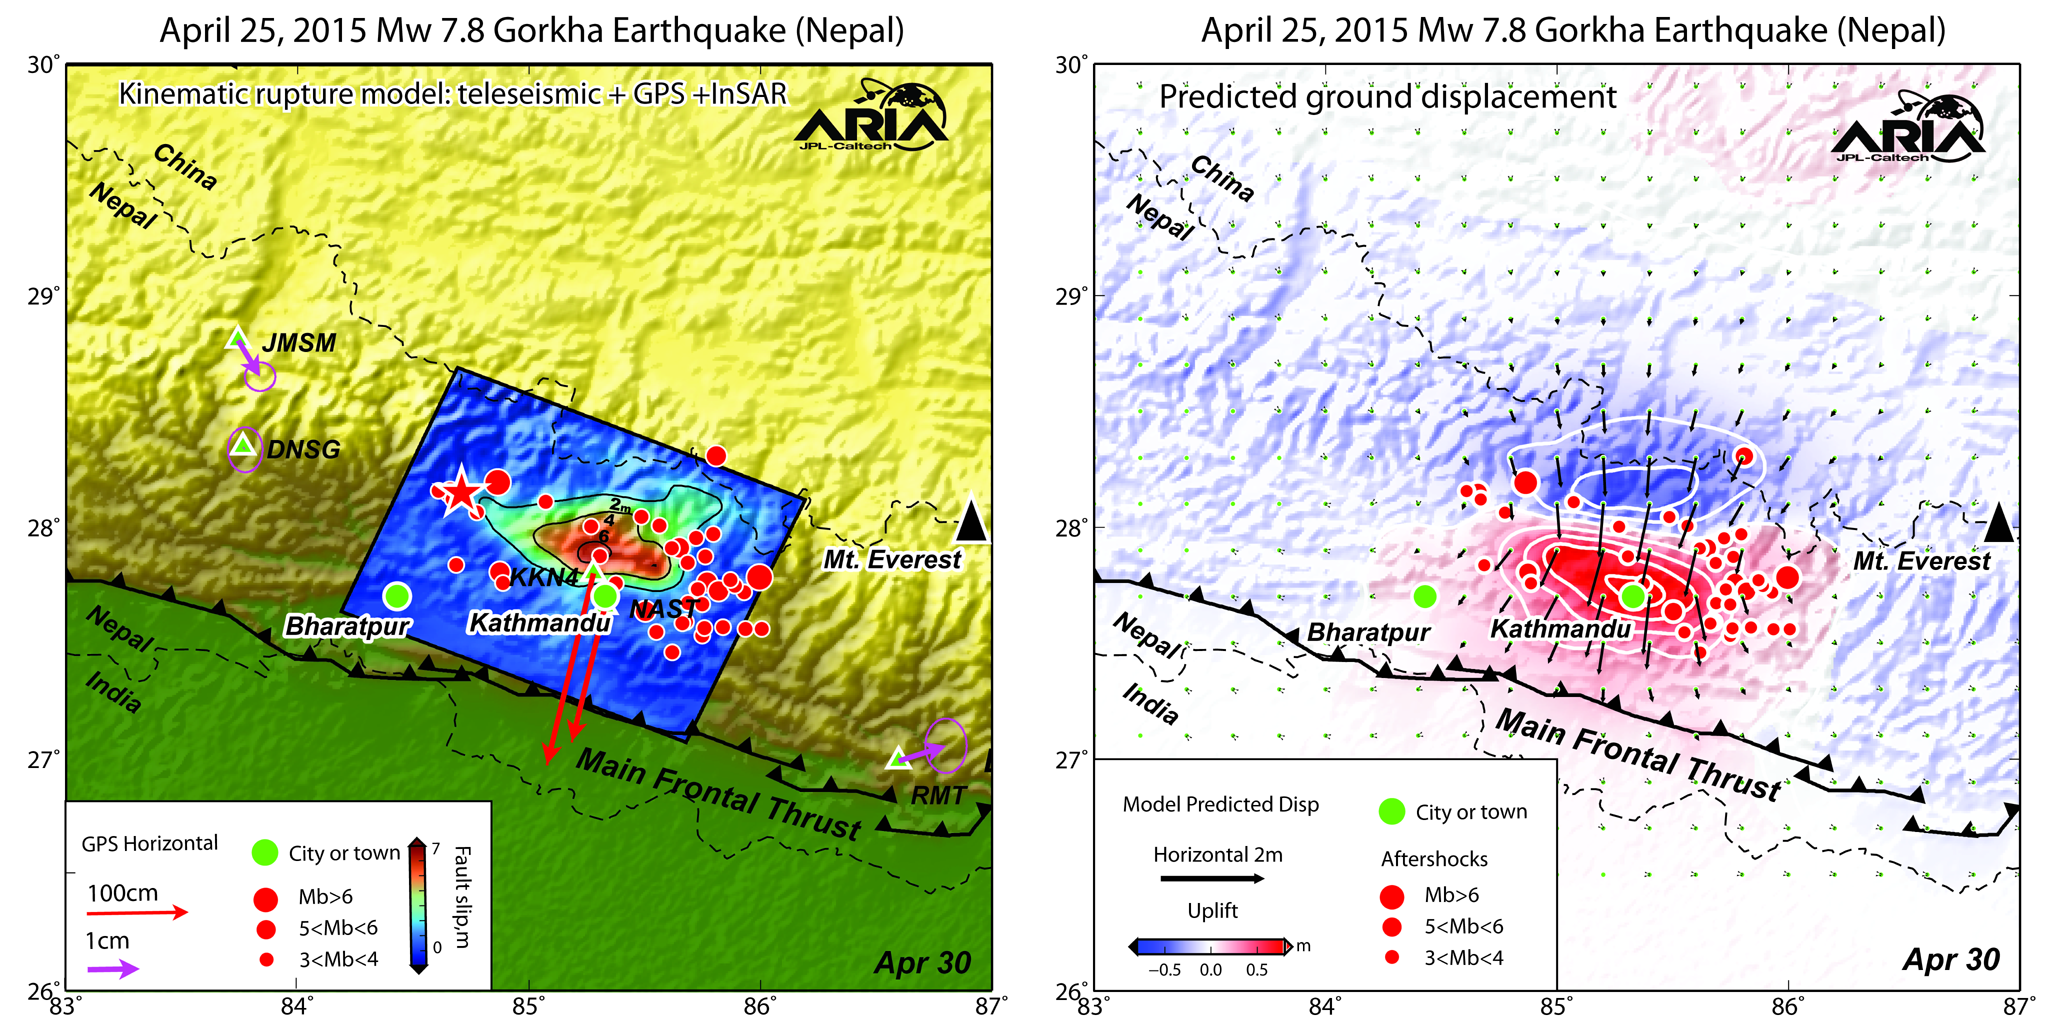

NASA/Caltech Team Images Nepal Quake Fault Rupture, Surface Movements

Using a combination of GPS-measured ground motion data, satellite radar data, and seismic observations from instruments distributed around the world, scientists have constructed preliminary estimates of how much the fault responsible for the April 25, 2015, magnitude 7.8 Gorkha earthquake in Nepal moved below Earth’s surface (Figure 1). This information is useful for understanding not only what happened in the earthquake but also the potential for future events. It can also be used to infer a map of how Earth’s surface moved due to the earthquake over a broader region (Figure 2).

The maps created from these data can be viewed at PIA19384.

In the first figure, the modeled slip on the fault is shown as viewed from above and indicated by the colors and contours within the rectangle. The peak slip in the fault exceeds 19.7 feet (6 meters). The ground motion measured with GPS is shown by the red and purple arrows and was used to develop the fault slip model. In the second figure, color represents vertical movement and the scaled arrows indicate direction and magnitude of horizontal movement. In both figures, aftershocks are indicated by red dots. Background color and shaded relief reflect regional variations in topography. The barbed lines show where the main fault reaches Earth’s surface. The main fault dives northward into the Earth below the Himalaya.

The fault slip model, predictions of surface movement, and the measurements of ground motion were produced by the Advanced Rapid Imaging and Analysis (ARIA) project, a collaboration between NASA’s Jet Propulsion Laboratory, Pasadena, California, and the California Institute of Technology (Caltech) in Pasadena and their partners at the Canada Centre for Mapping and Earth Observation, Natural Resources Canada. All original GPS data are from a network installed by Caltech with support from the Gordon and Betty Moore Foundation.

Credit: NASA/JPL-Caltech